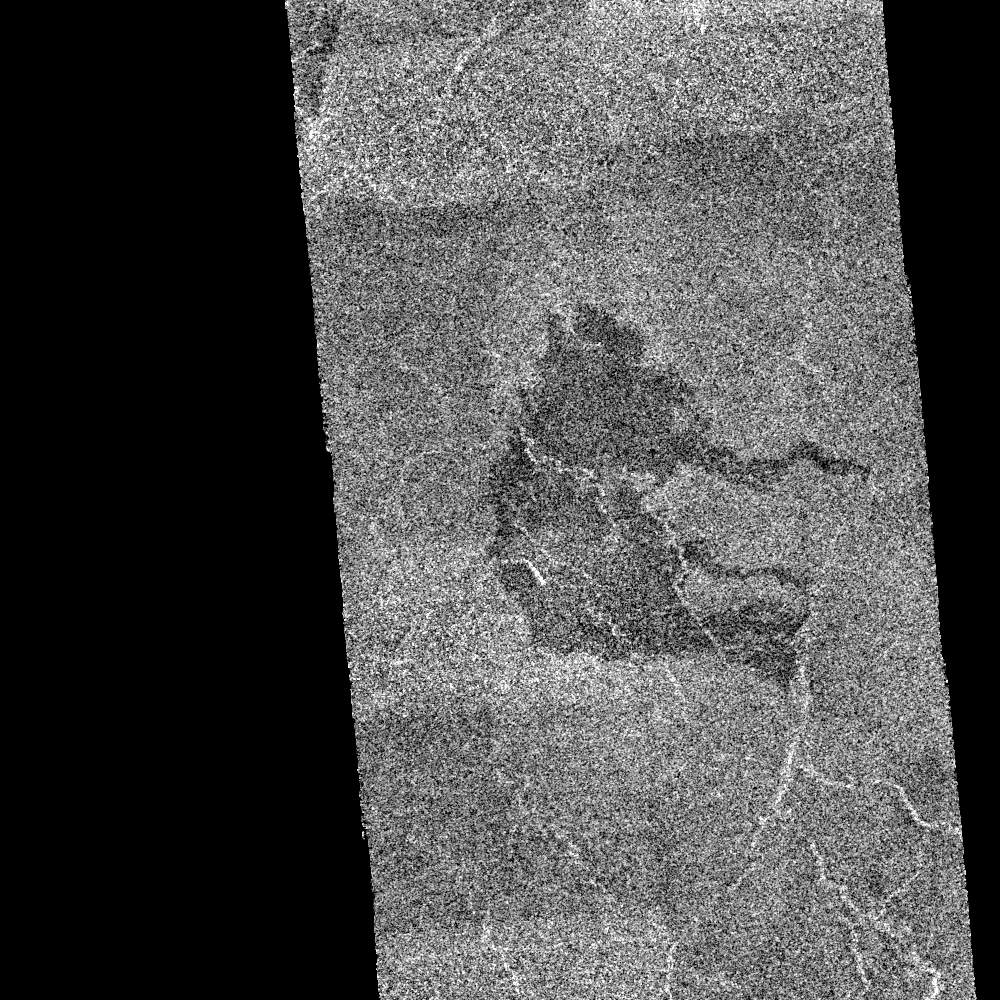

Venus – Dark Volcanic Lava Flows

This scene, which covers an area of 75 kilometers (46 miles) by 45 kilometers (28 miles), shows an area of dark volcanic lava flows overlying the brighter surrounding plains which are thought to have been formed from older flows. Some of the dark flows terminate on the narrow bright sinuous feature to the right of the image and it is assumed that they originate from eruptions at fissures located along this bright feature. The image is located at latitude 4.6 degrees North and longitude 331.8 East. The horizontal banding is a processing artifact in this photo made from the first orbit after the start of systematic mapping.

Credit: NASA/JPL